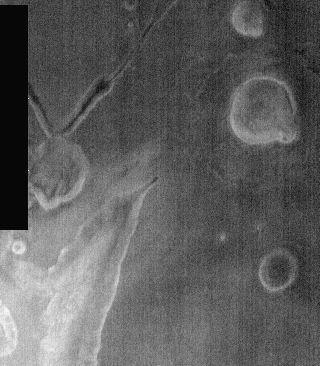

THEMIS Images as Art #39

Welcome to the second annual THEMIS ART MONTH. From Jan. 31 through March 4 we will be showcasing images for their aesthetic value, rather than their science content. Portions of these images resemble things in our everyday lives, from animals to letters of the alphabet. We hope you enjoy our fanciful look at Mars!

We often envision fictional Martians as bug-eyed monsters, but today we move beyond that to just plain bugs being depicted in this nighttime IR image.

Note: this THEMIS visual image has not been radiometrically nor geometrically calibrated for this preliminary release. An empirical correction has been performed to remove instrumental effects. A linear shift has been applied in the cross-track and down-track direction to approximate spacecraft and planetary motion. Fully calibrated and geometrically projected images will be released through the Planetary Data System in accordance with Project policies at a later time.

NASA’s Jet Propulsion Laboratory manages the 2001 Mars Odyssey mission for NASA’s Office of Space Science, Washington, D.C. The Thermal Emission Imaging System (THEMIS) was developed by Arizona State University, Tempe, in collaboration with Raytheon Santa Barbara Remote Sensing. The THEMIS investigation is led by Dr. Philip Christensen at Arizona State University. Lockheed Martin Astronautics, Denver, is the prime contractor for the Odyssey project, and developed and built the orbiter. Mission operations are conducted jointly from Lockheed Martin and from JPL, a division of the California Institute of Technology in Pasadena.

Credit: NASA/JPL/Arizona State University